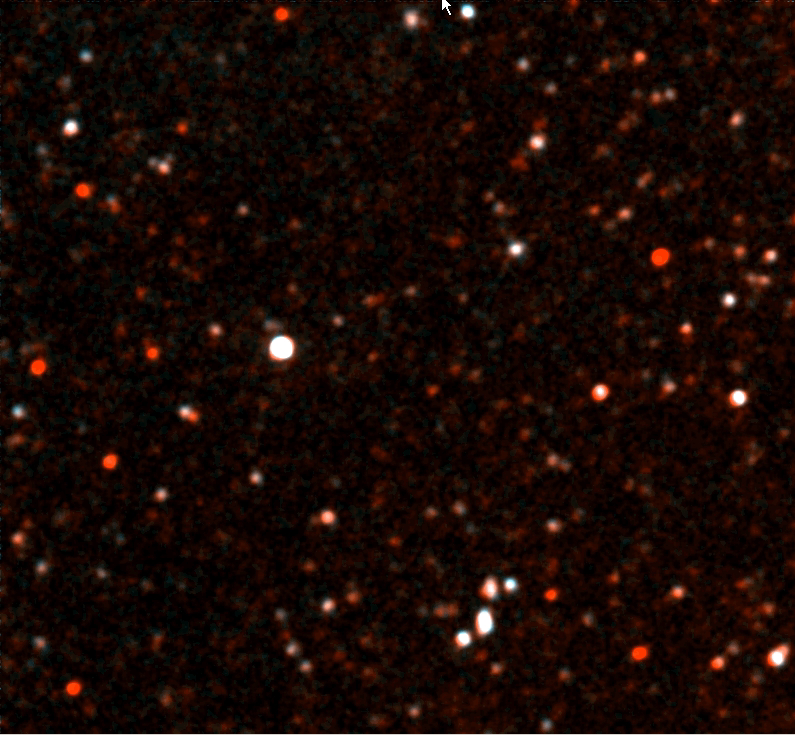

Groth Deep Image

This ultraviolet color blowup of the Groth Deep Image was taken by NASA’s Galaxy Evolution Explorer on June 22 and June 23, 2003. Many hundreds of galaxies are detected in this portion of the image. NASA astronomers believe the faint red galaxies are 6 billion light years away.

The Galaxy Evolution Explorer mission is led by the California Institute of Technology, which is also responsible for the science operations and data analysis. NASA’s Jet Propulsion Laboratory, Pasadena, Calif., a division of Caltech, manages the mission and built the science instrument. The mission was developed under NASA’s Explorers Program, managed by the Goddard Space Flight Center, Greenbelt, Md. The mission’s international partners include South Korea and France.

Credit: NASA/JPL/Caltech